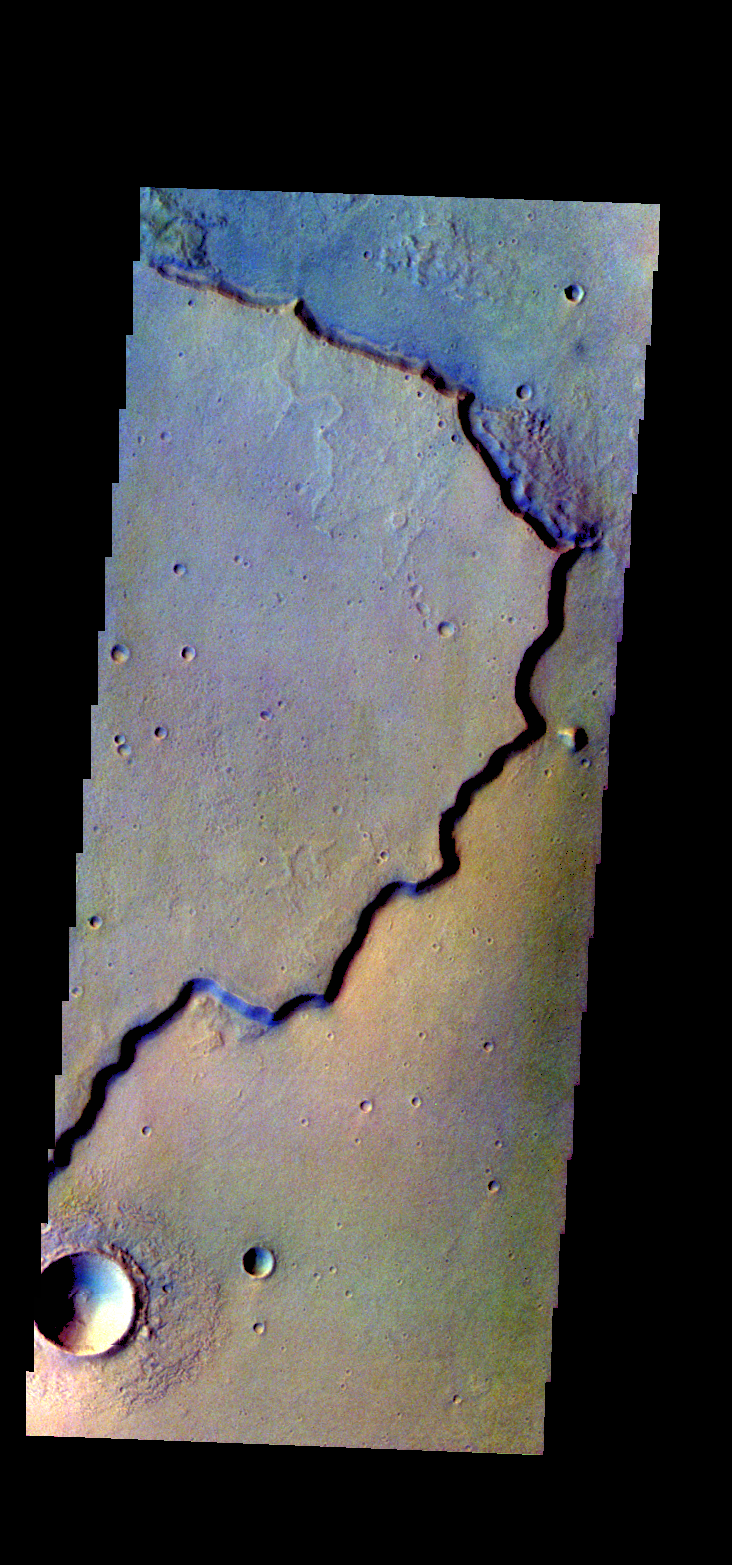

Chryse Planitia – False Color

The THEMIS VIS camera contains 5 filters. The data from different filters can be combined in multiple ways to create a false color image. These false color images may reveal subtle variations of the surface not easily identified in a single band image. Today’s false color image shows part of the margin of Chryse Planitia. Dark blue in this false color combination is mostly likely basaltic material/dunes.

Credit: NASA/JPL-Caltech/ASU